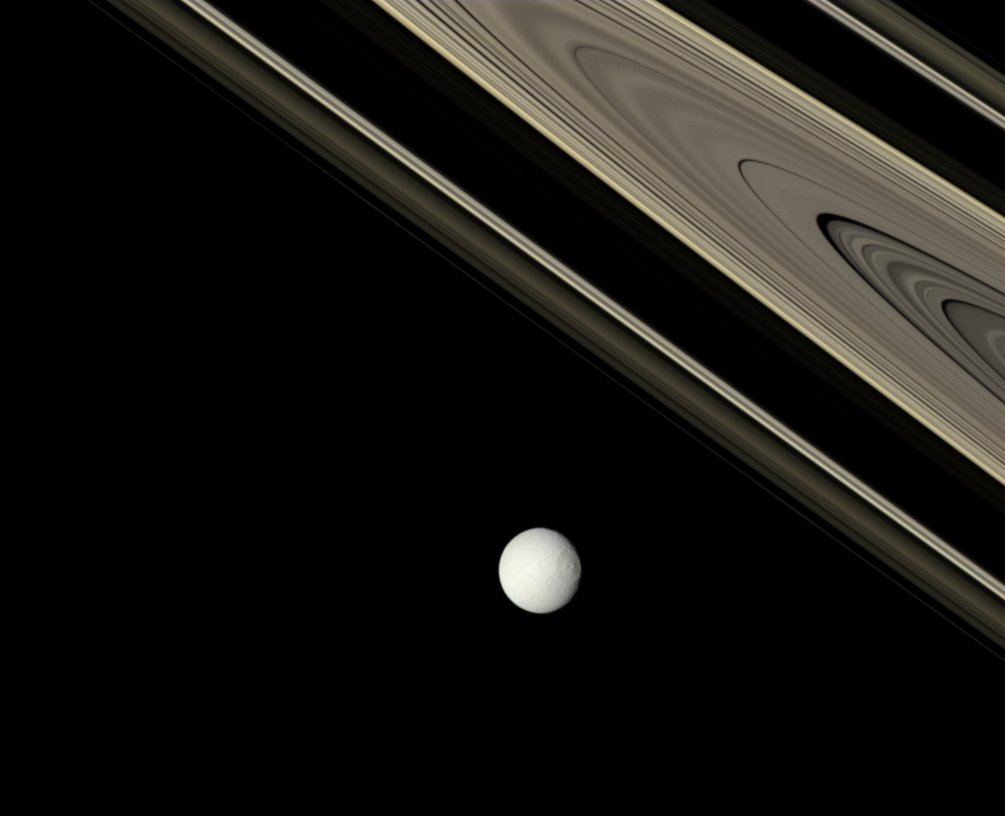

True Colors

Saturn’s dark-side rings glow in shades of brown and gold, contrasting with the more neutral appearance of the icy moon Tethys.

This view looks toward the anti-Saturn side of Tethys (1,062 kilometers, 660 miles across). North is up and rotated 35 degrees to the right.

The view looks toward the unilluminated side of the rings from about 2 degrees above the ringplane.

Images taken using red, green and blue spectral filters were combined to create this natural color view. The view was acquired with the Cassini spacecraft narrow-angle camera on Oct. 29, 2007, at a distance of approximately 2.1 million kilometers (1.3 million miles) from Tethys and at a Sun-Tethys-spacecraft, or phase, angle of 21 degrees. Image scale is 12 kilometers (8 miles) per pixel.

The Cassini-Huygens mission is a cooperative project of NASA, the European Space Agency and the Italian Space Agency. The Jet Propulsion Laboratory, a division of the California Institute of Technology in Pasadena, manages the mission for NASA’s Science Mission Directorate, Washington, D.C. The Cassini orbiter and its two onboard cameras were designed, developed and assembled at JPL. The imaging operations center is based at the Space Science Institute in Boulder, Colo.

Credit: NASA/JPL/Space Science Institute